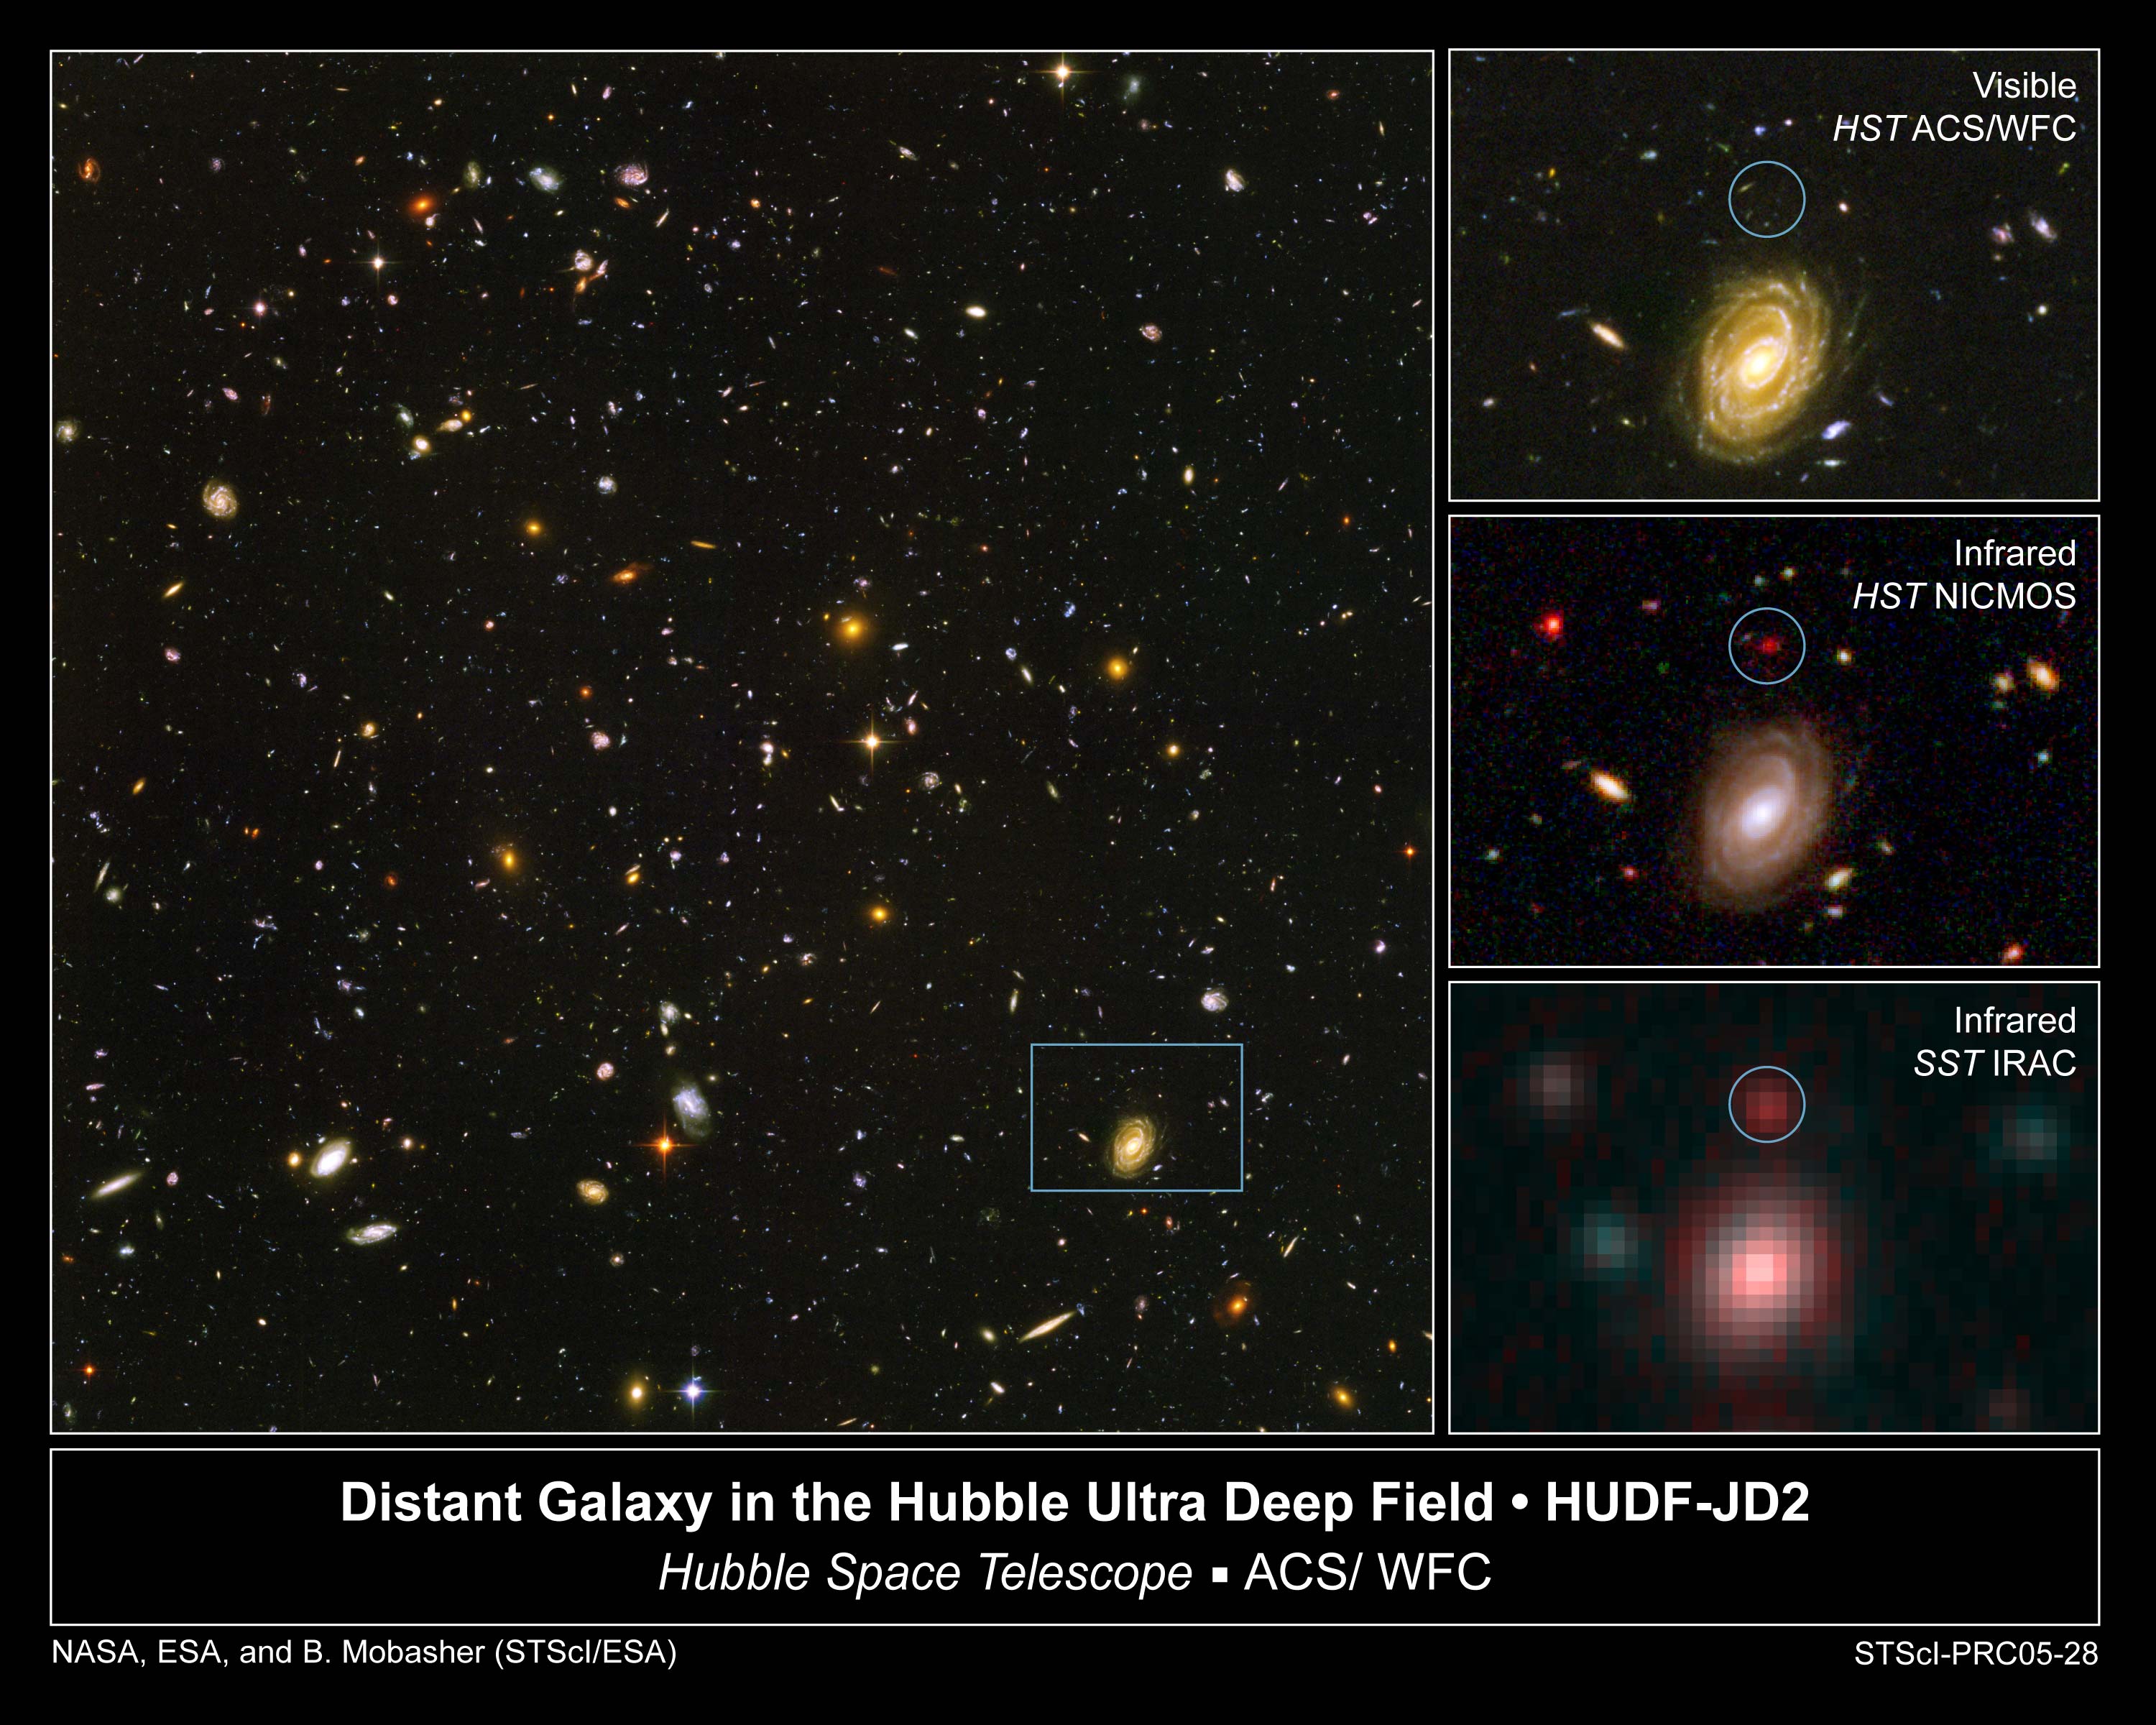

Galaxy HUDF-JD2 in the Hubble Ultra Deep Field

This image demonstrates how data from two of NASA's Great Observatories, the Spitzer and Hubble Space Telescopes, are used to identify one of the most distant galaxies ever seen. This galaxy is unusually massive for its youthful age of 800 million years. (After the Big Bang, the Milky Way by comparison, is approximately 13 billion years old.)

[Left] - The galaxy, named HUDF-JD2, was pinpointed among approximately 10,000 others in a small area of sky called the Hubble Ultra Deep Field (HUDF). This is the deepest image of the universe ever made at optical and near-infrared wavelengths.

[Upper Right] - A blow-up of one small area of the HUDF is used to identify where the distant galaxy is located (inside green circle). This indicates that the galaxy's visible light has been absorbed by traveling billions of light-years through intervening hydrogen.

[Center Right] - The galaxy was detected using Hubble's Near Infrared Camera and Multi-Object Spectrometer (NICMOS). But at near-infrared wavelengths it is very faint and red.

[Bottom Right] - The Spitzer Infrared Array Camera (IRAC), easily detects the galaxy at longer infrared wavelengths. Spitzer's IRAC is sensitive to the light from older, redder stars which should make up most of the mass in a galaxy. The brightness of the infrared galaxy suggests that it is quite massive.

Credit: NASA, ESA, B. Mobasher (Space Telescope Science Institute and the European Space Agency)